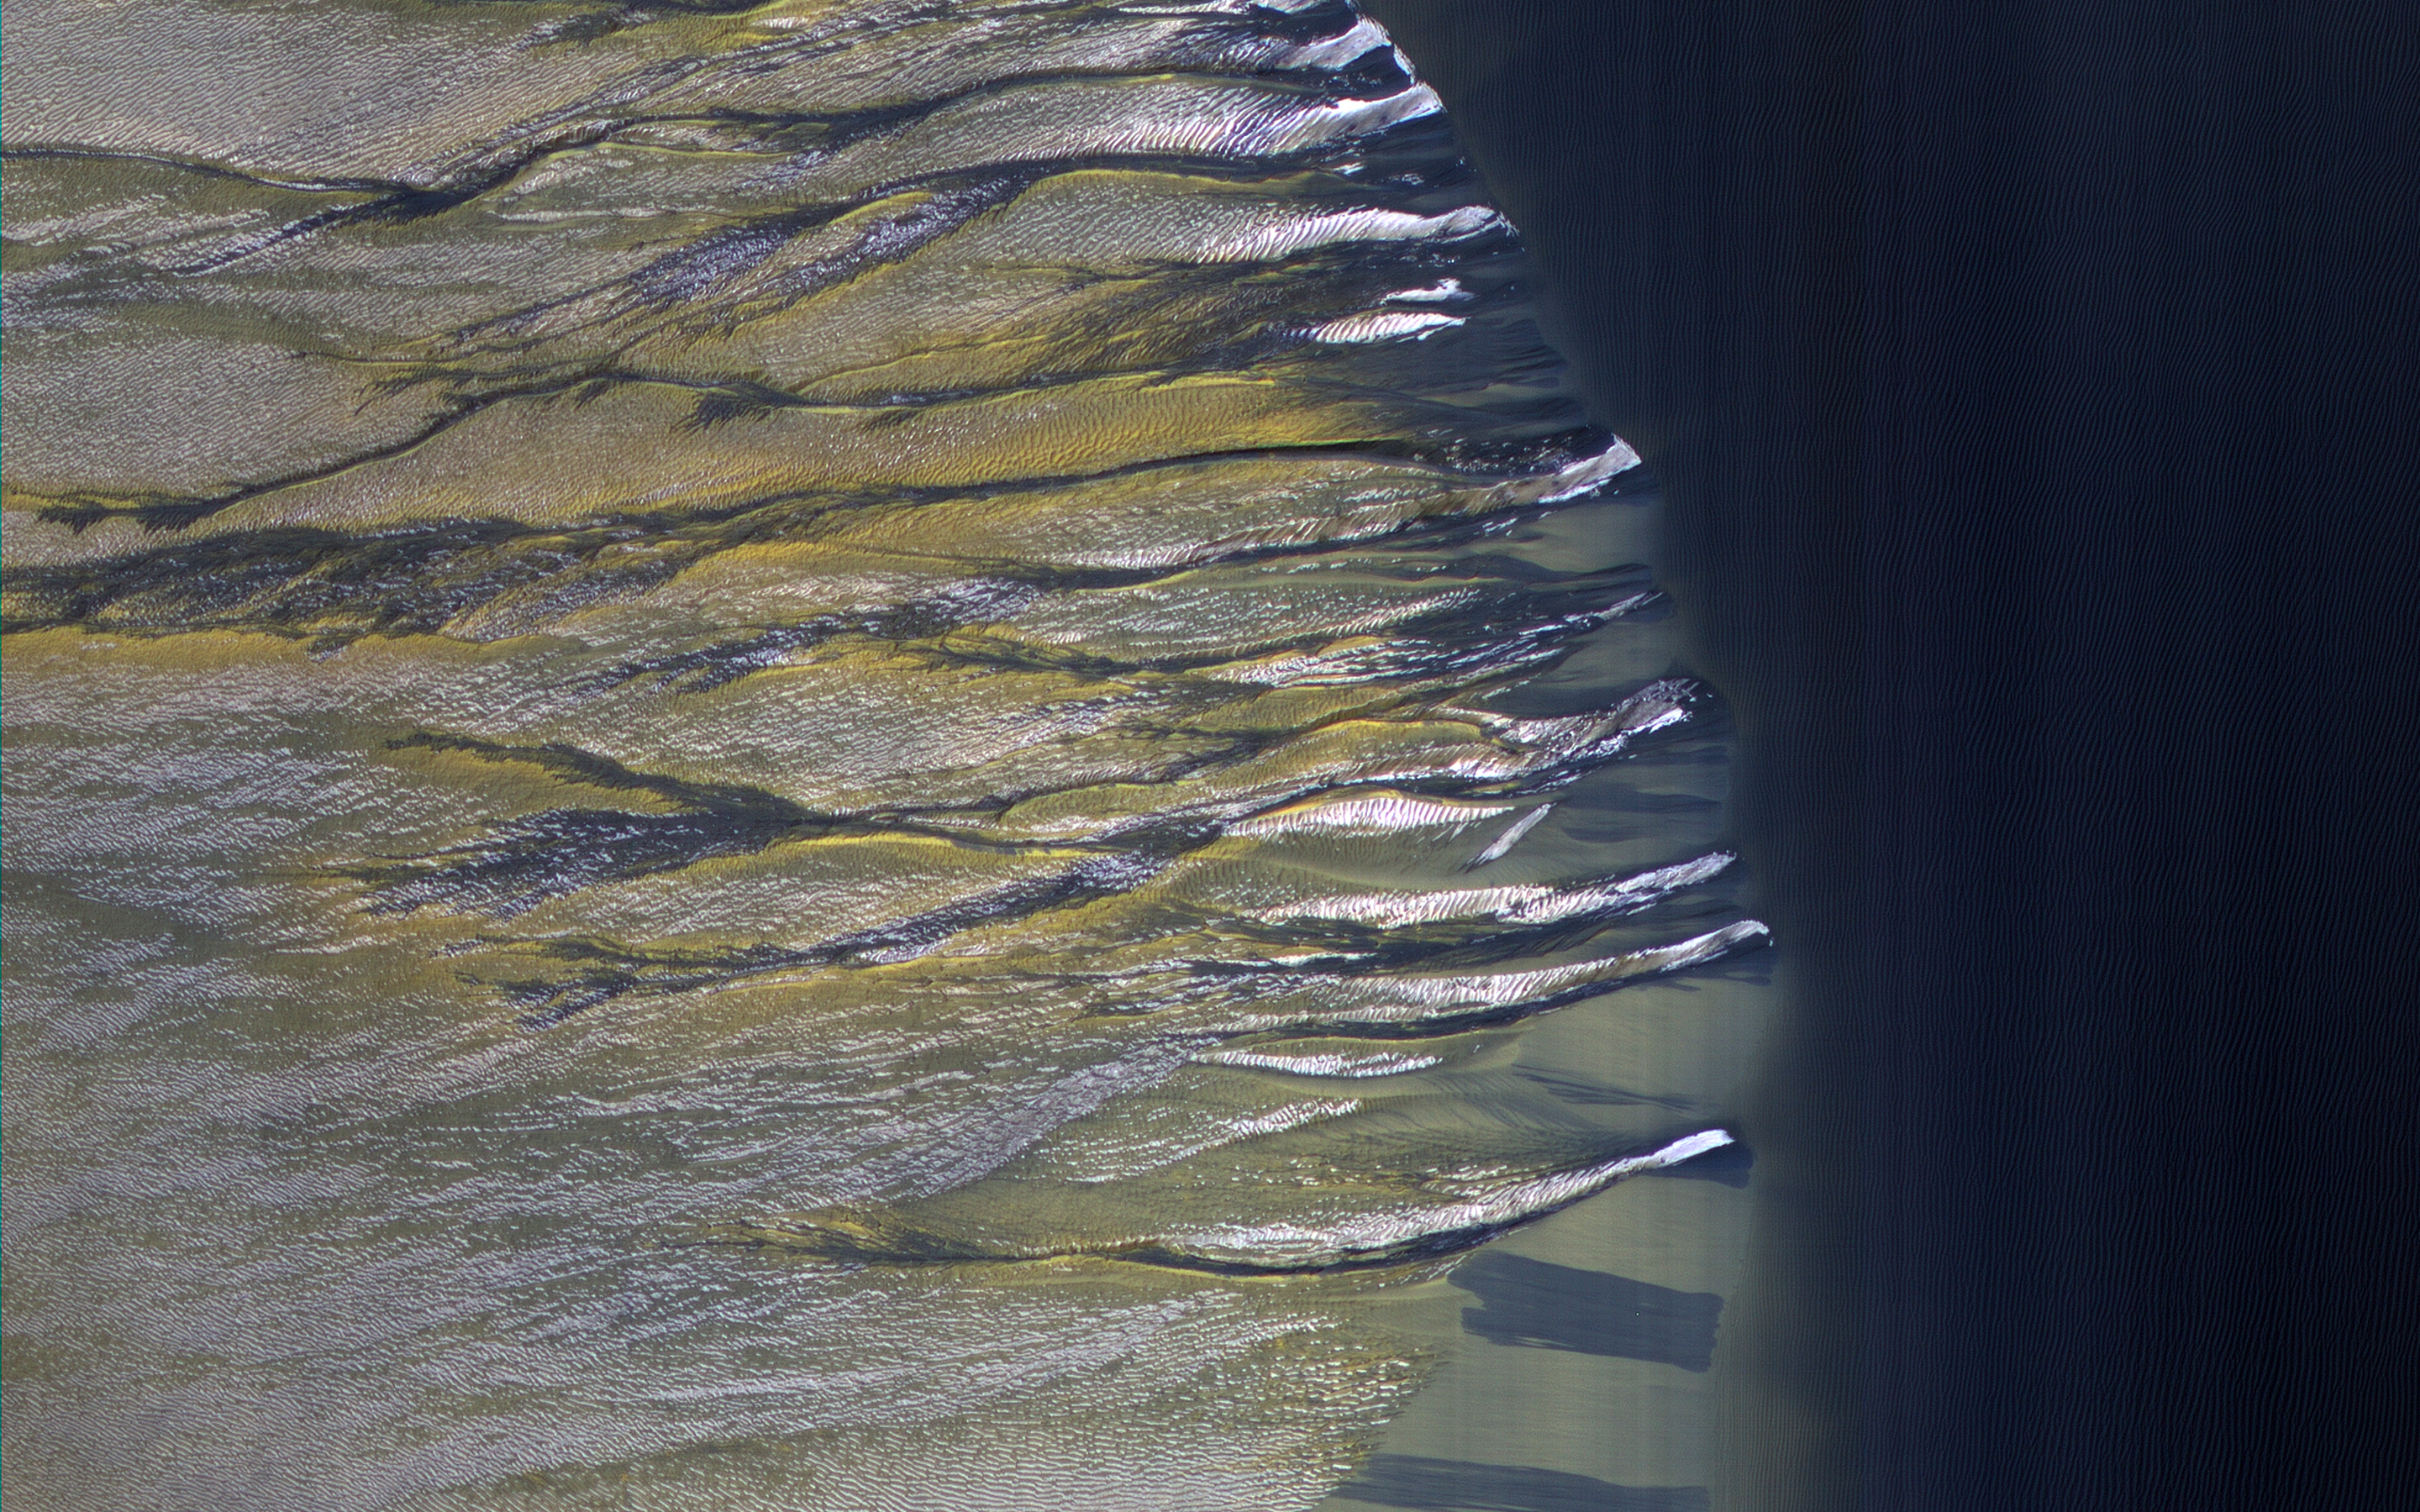

Defrosting Dunes in Kaiser Crater

The dark sand dune at the center of this observation is covered in a blanket of white seasonal ice in the winter. In this Martian springtime image, the western slope of the dune is partly defrosted.

Bright patches of frost (white in enhanced color) are clearly visible and are made up of water and carbon dioxide ices. Dark streaks of sand have flowed down the dune’s slope that sometimes covers the frost. These flows are caused by the rapid transformation of the frost from ice to gas as the sun heats the dune in the spring.

We can also see how these flows are diverted by the ripples on the dune. (The width of the cutout is around 520 meters.)

The map is projected here at a scale of 50 centimeters (19.7 inches) per pixel. (The original image scale is 50.5 centimeters [19.9 inches] per pixel [with 2 x 2 binning]; objects on the order of 151 centimeters [59.4 inches] across are resolved.) North is up.

The University of Arizona, in Tucson, operates HiRISE, which was built by Ball Aerospace & Technologies Corp., in Boulder, Colorado. NASA’s Jet Propulsion Laboratory, a division of Caltech in Pasadena, California, manages the Mars Reconnaissance Orbiter Project for NASA’s Science Mission Directorate, Washington.

Credit: NASA/JPL-Caltech/University of Arizona